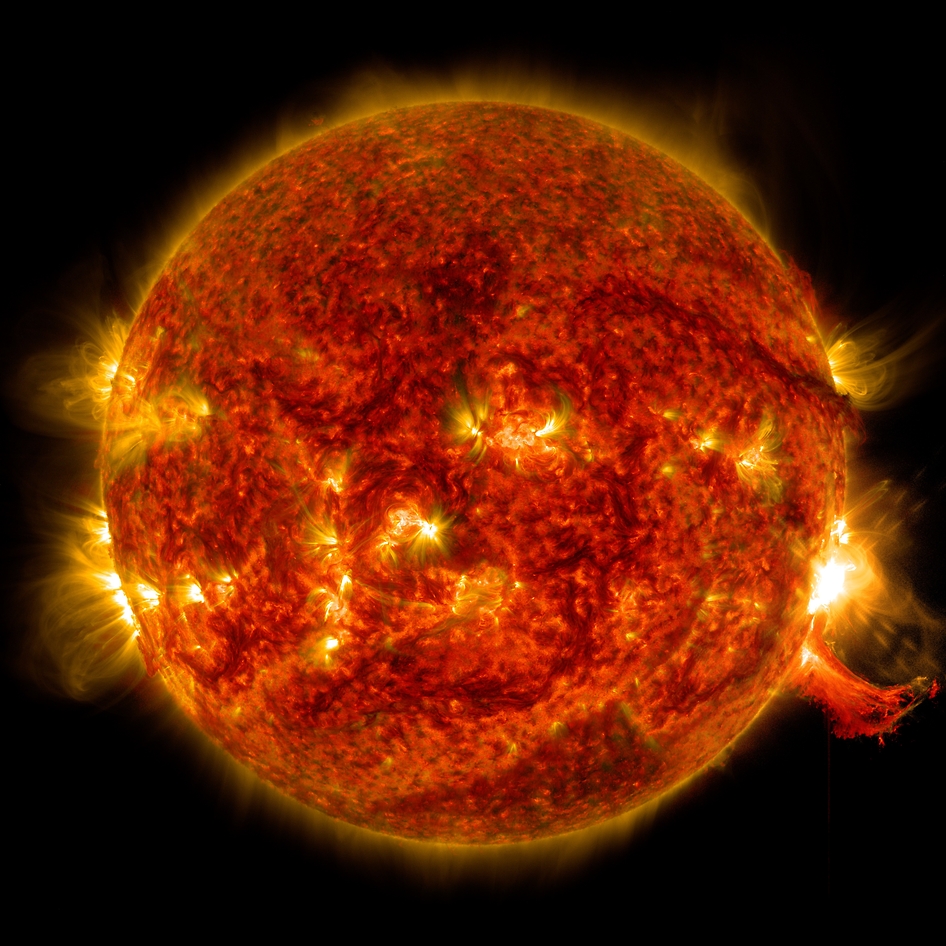

Mid-level Solar Flare

SDO View of M7.3 Class Solar Flare on Oct. 2, 2014 NASA's Solar Dynamics Observatory captured this image of an M7.3 class solar flare on Oct. 2, 2014. The solar flare is the bright flash of light on the right limb of the sun. A burst of solar material erupting out into space can be seen just below it.

Credit: NASA/Goddard/SDO